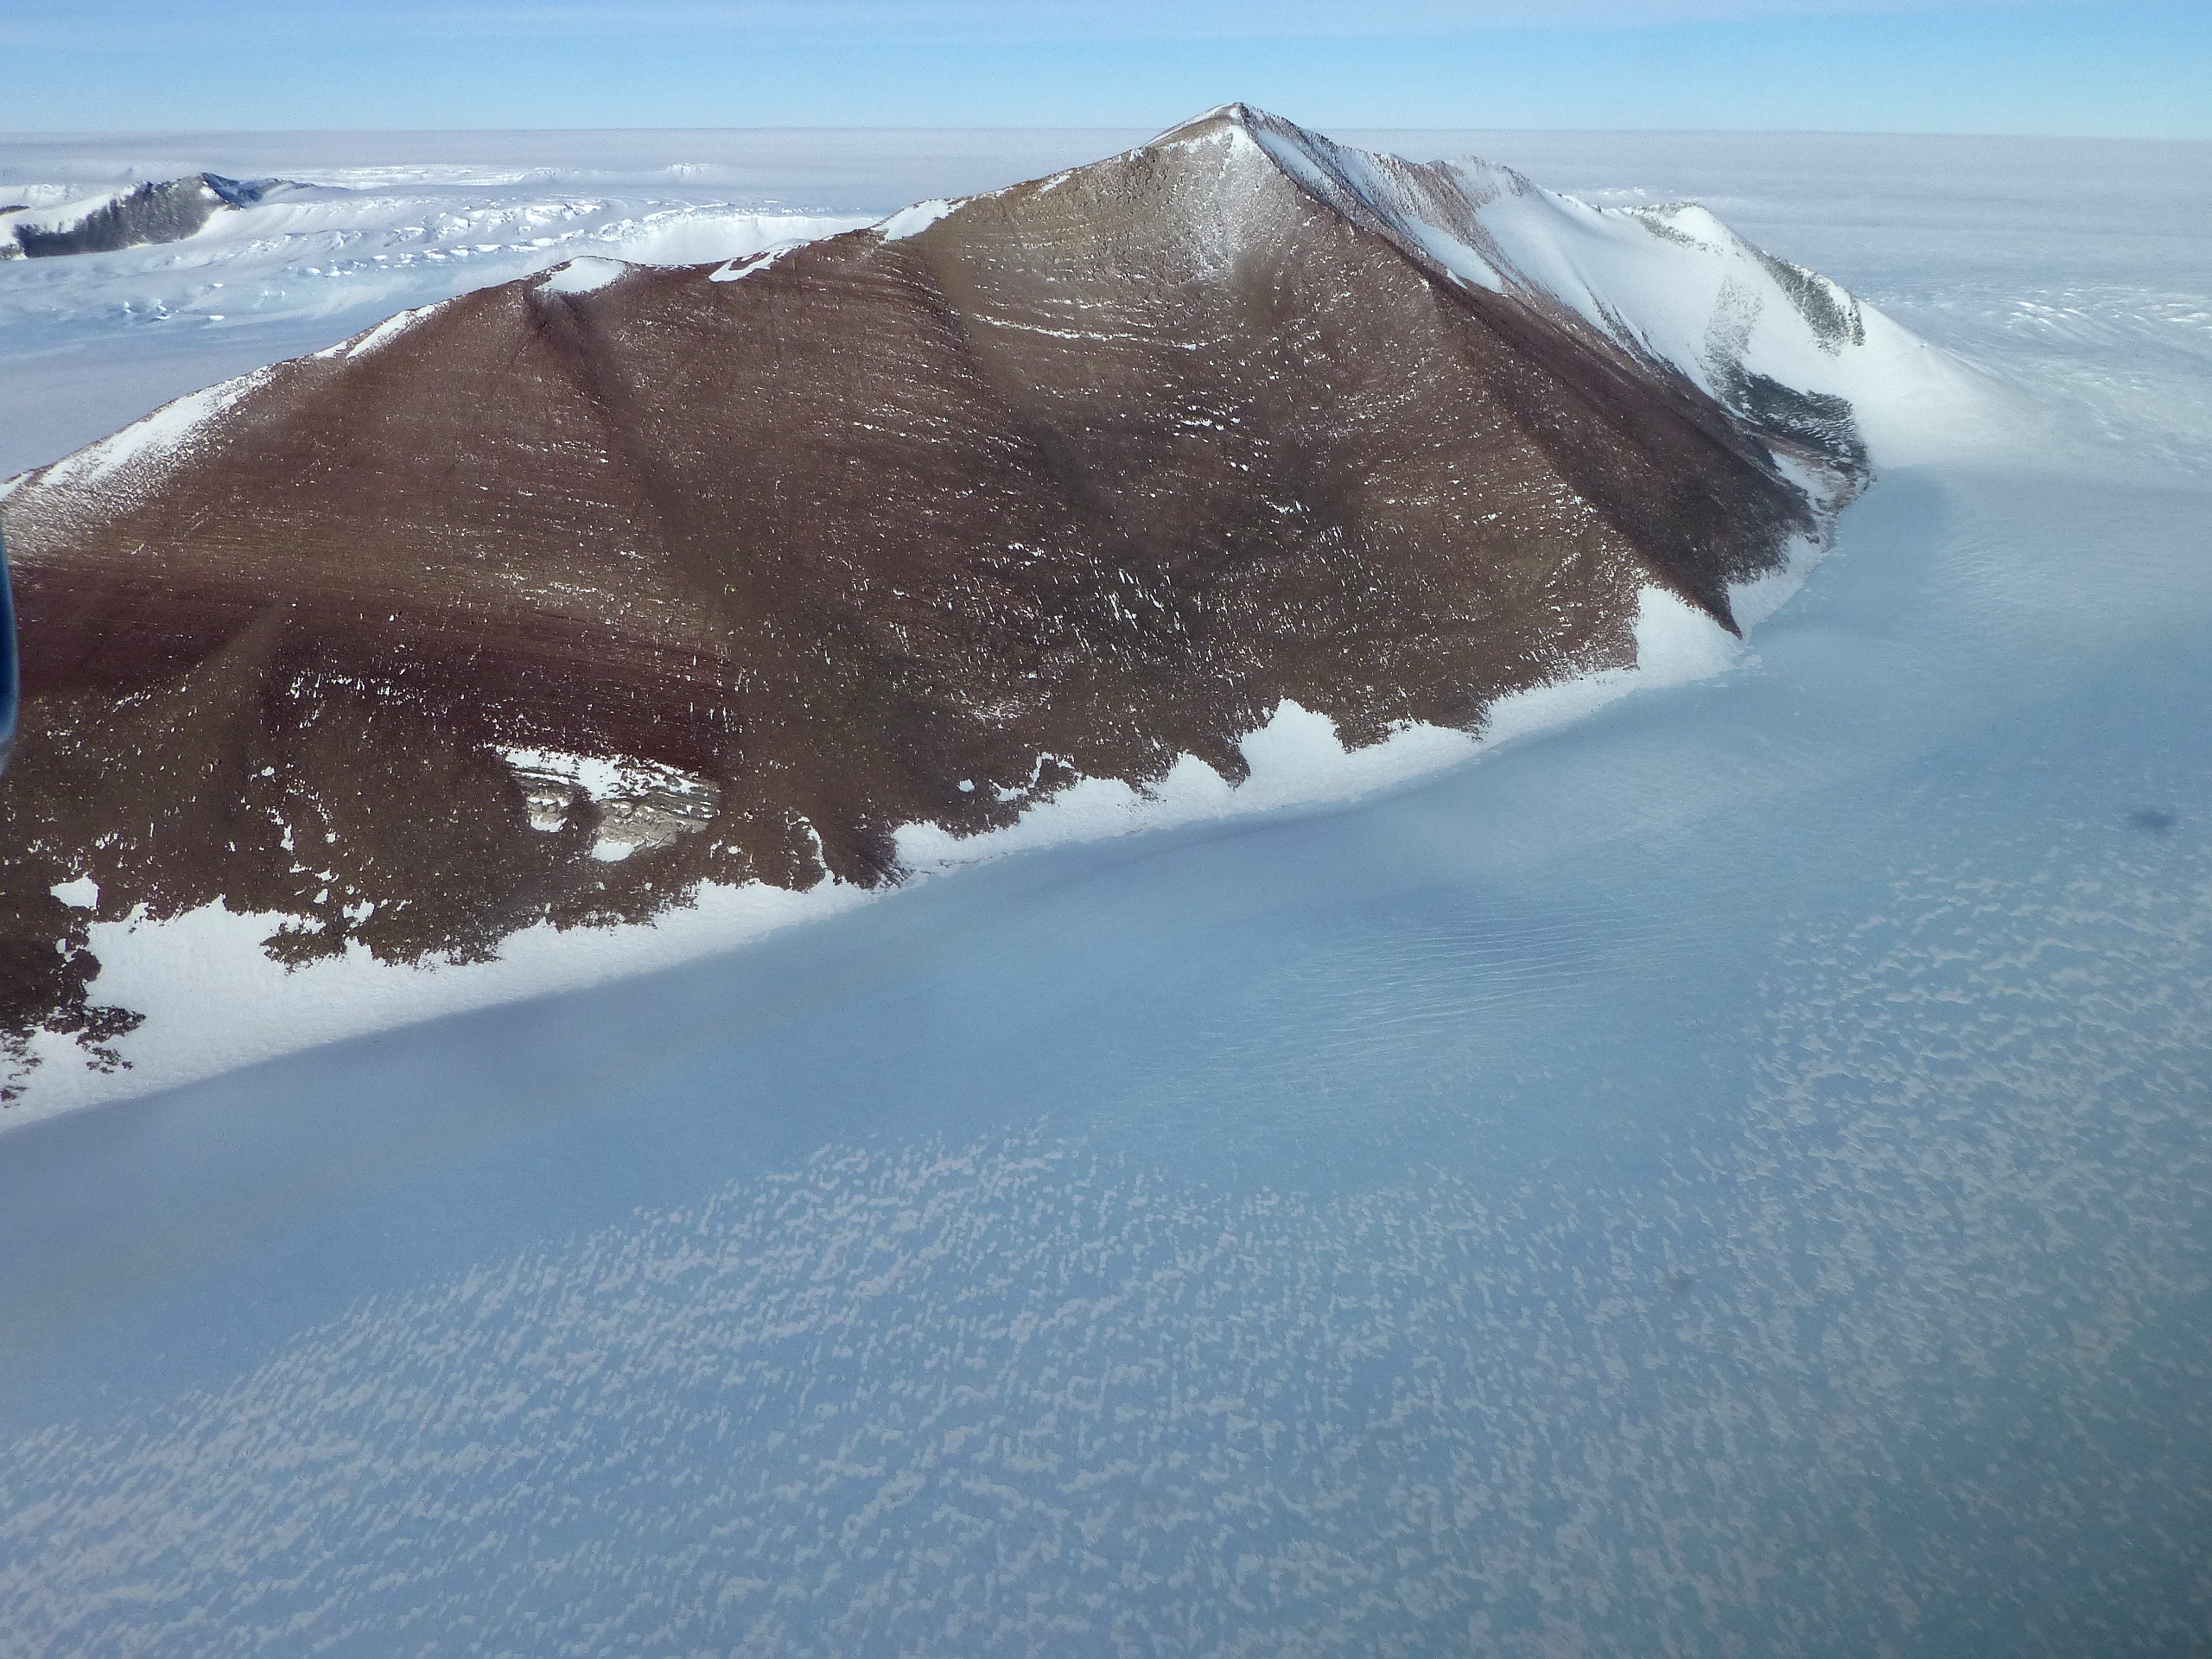

Pensacola Mountains

Pensacola Mountains near the Foundation Ice Stream, which Operation IceBridge surveyed on Oct. 28. NASA's Operation IceBridge is an airborne science mission to study Earth's polar ice.

Credit: NASA / Maria-Jose Vinas